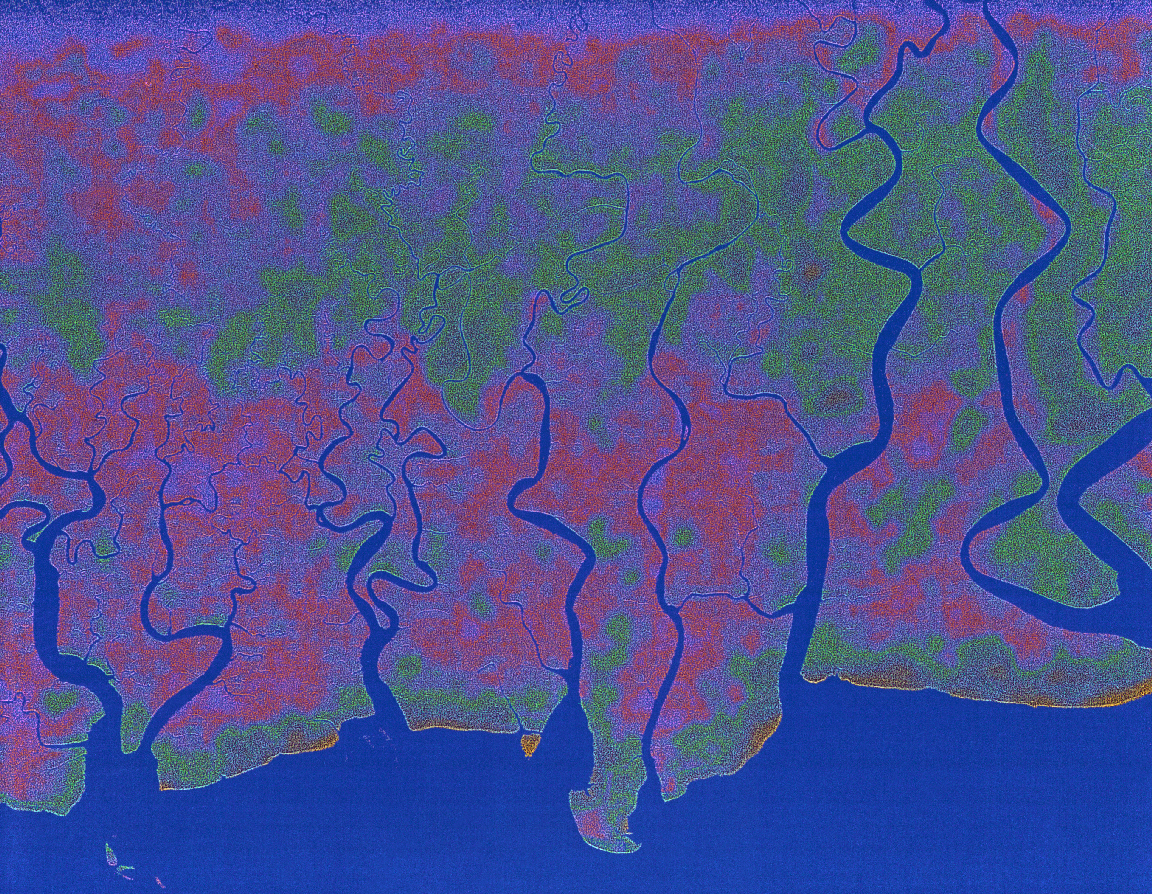

Radar view of New Guinea

The objective of SIR-A was to observe the Earth by use of radar imagery, acquire and transmit data of different geologic regions, demonstrate the capability of the Space Shuttle as a platform for making spaceborne scientific investigations.

Credit: NASA/JPL